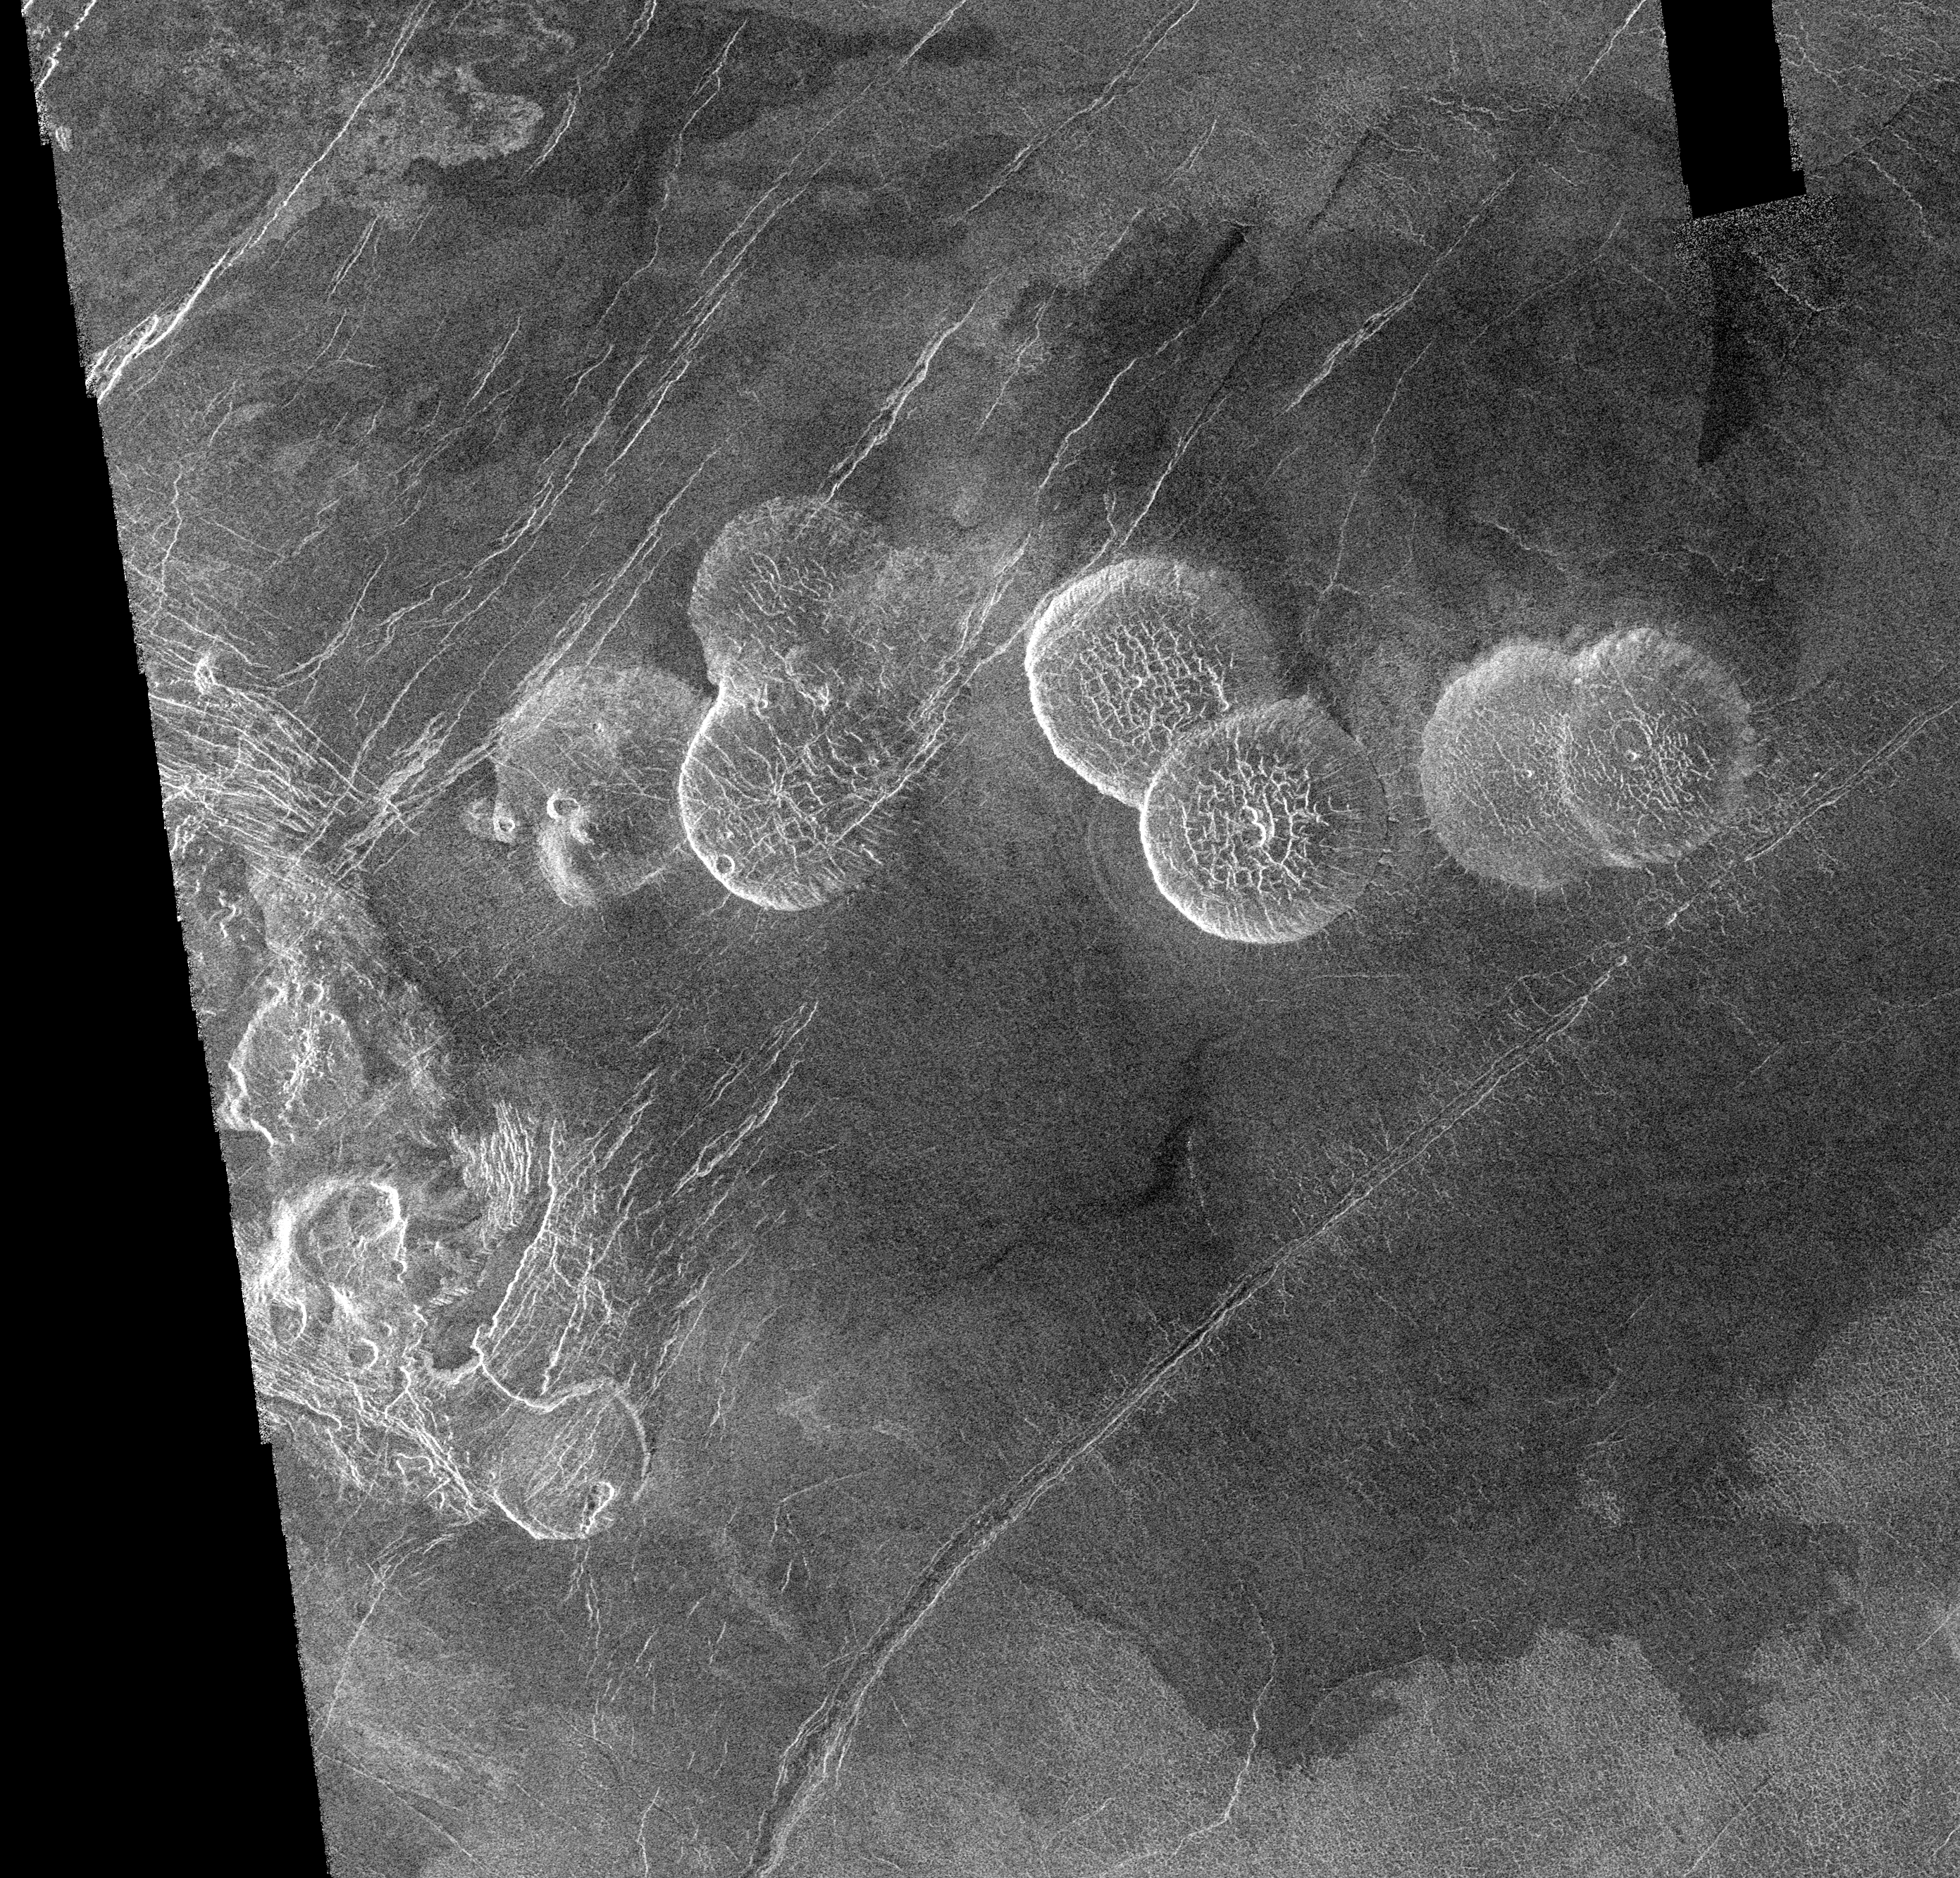

Venus – Alpha Regio

The eastern edge of Alpha Regio is shown in this image centered at 30 degrees south latitude and 11.8 degrees east longitude (longitude on Venus is measured from 0 degrees to 360 degrees east). Seven circular, dome-like hills, averaging 25 kilometers (15 miles) in diameter with maximum heights of 750 meters (2,475 feet) dominate the scene. These features are interpreted as very thick lava flows that came from an opening on the relatively level ground, which allowed the lava to flow in an even pattern outward from the opening. The complex fractures on top of the domes suggest that if the domes were created by lava flows, a cooled outer layer formed and then further lava flowing in the interior stretched the surface. The domes may be similar to volcanic domes on Earth. Another interpretation is that the domes are the result of molten rock or magma in the interior that pushed the surface layer upward. The near-surface magma then withdrew to deeper levels, causing the collapse and fracturing of the dome surface. The bright margins possibly indicate the presence of rock debris on the slopes of the domes. Some of the fractures on the plains cut through the domes, while others appear to be covered by the domes. This indicates that active processes pre date and post date the dome-like hills. The prominent black area in the northeast corner of the image is a data gap. North is at the top of the image.

Credit: NASA/JPL